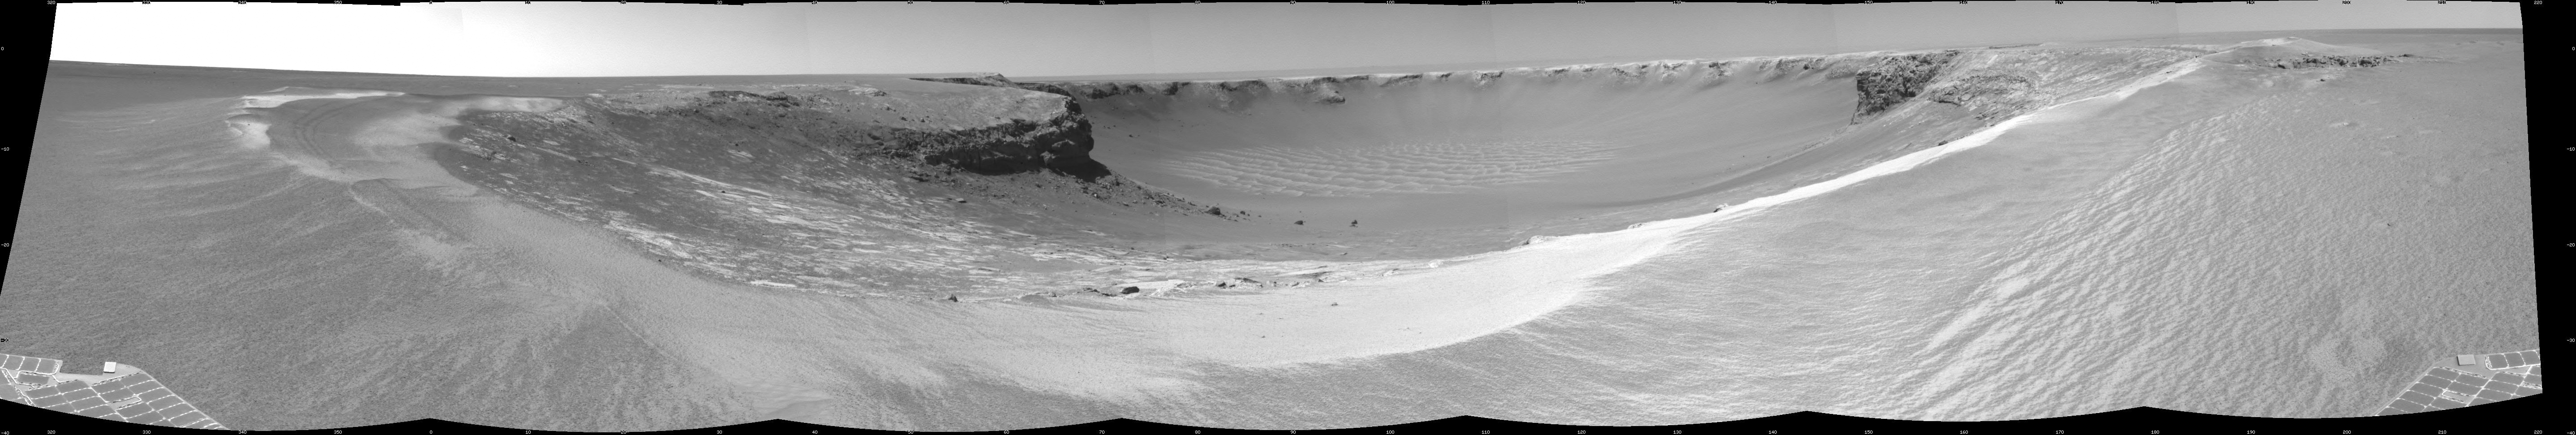

‘Victoria Crater’ from ‘Duck Bay’

NASA’s Mars rover Opportunity edged 3.7 meters (12 feet) closer to the top of the “Duck Bay” alcove along the rim of “Victoria Crater” during the rover’s 952nd Martian day, or sol (overnight Sept. 27 to Sept. 28), and gained this vista of the crater. The rover’s navigation camera took the seven exposures combined into this mosaic view of the crater’s interior. This crater has been the mission’s long-term destination for the past 21 Earth months.

The far side of the crater is about 800 meters (one-half mile) away. The rim of the crater is composed of alternating promontories, rocky points towering approximately 70 meters (230 feet) above the crater floor, and recessed alcoves, such as Duck Bay. The bottom of the crater is covered by sand that has been shaped into ripples by the Martian wind. The rocky cliffs in the foreground have been informally named “Cape Verde,” on the left, and “Cabo Frio,” on the right.

Victoria Crater is about five times wider than “Endurance Crater,” which Opportunity spent six months examining in 2004, and about 40 times wider than “Eagle Crater,” where Opportunity first landed. The great lure of Victoria is an expectation that the thick stack of geological layers exposed in the crater walls could reveal the record of past environmental conditions over a much greater span of time than Opportunity has read from rocks examined earlier in the mission.

This view is presented as a cylindrical projection with geometric seam correction.

Credit: NASA/JPL-Caltech